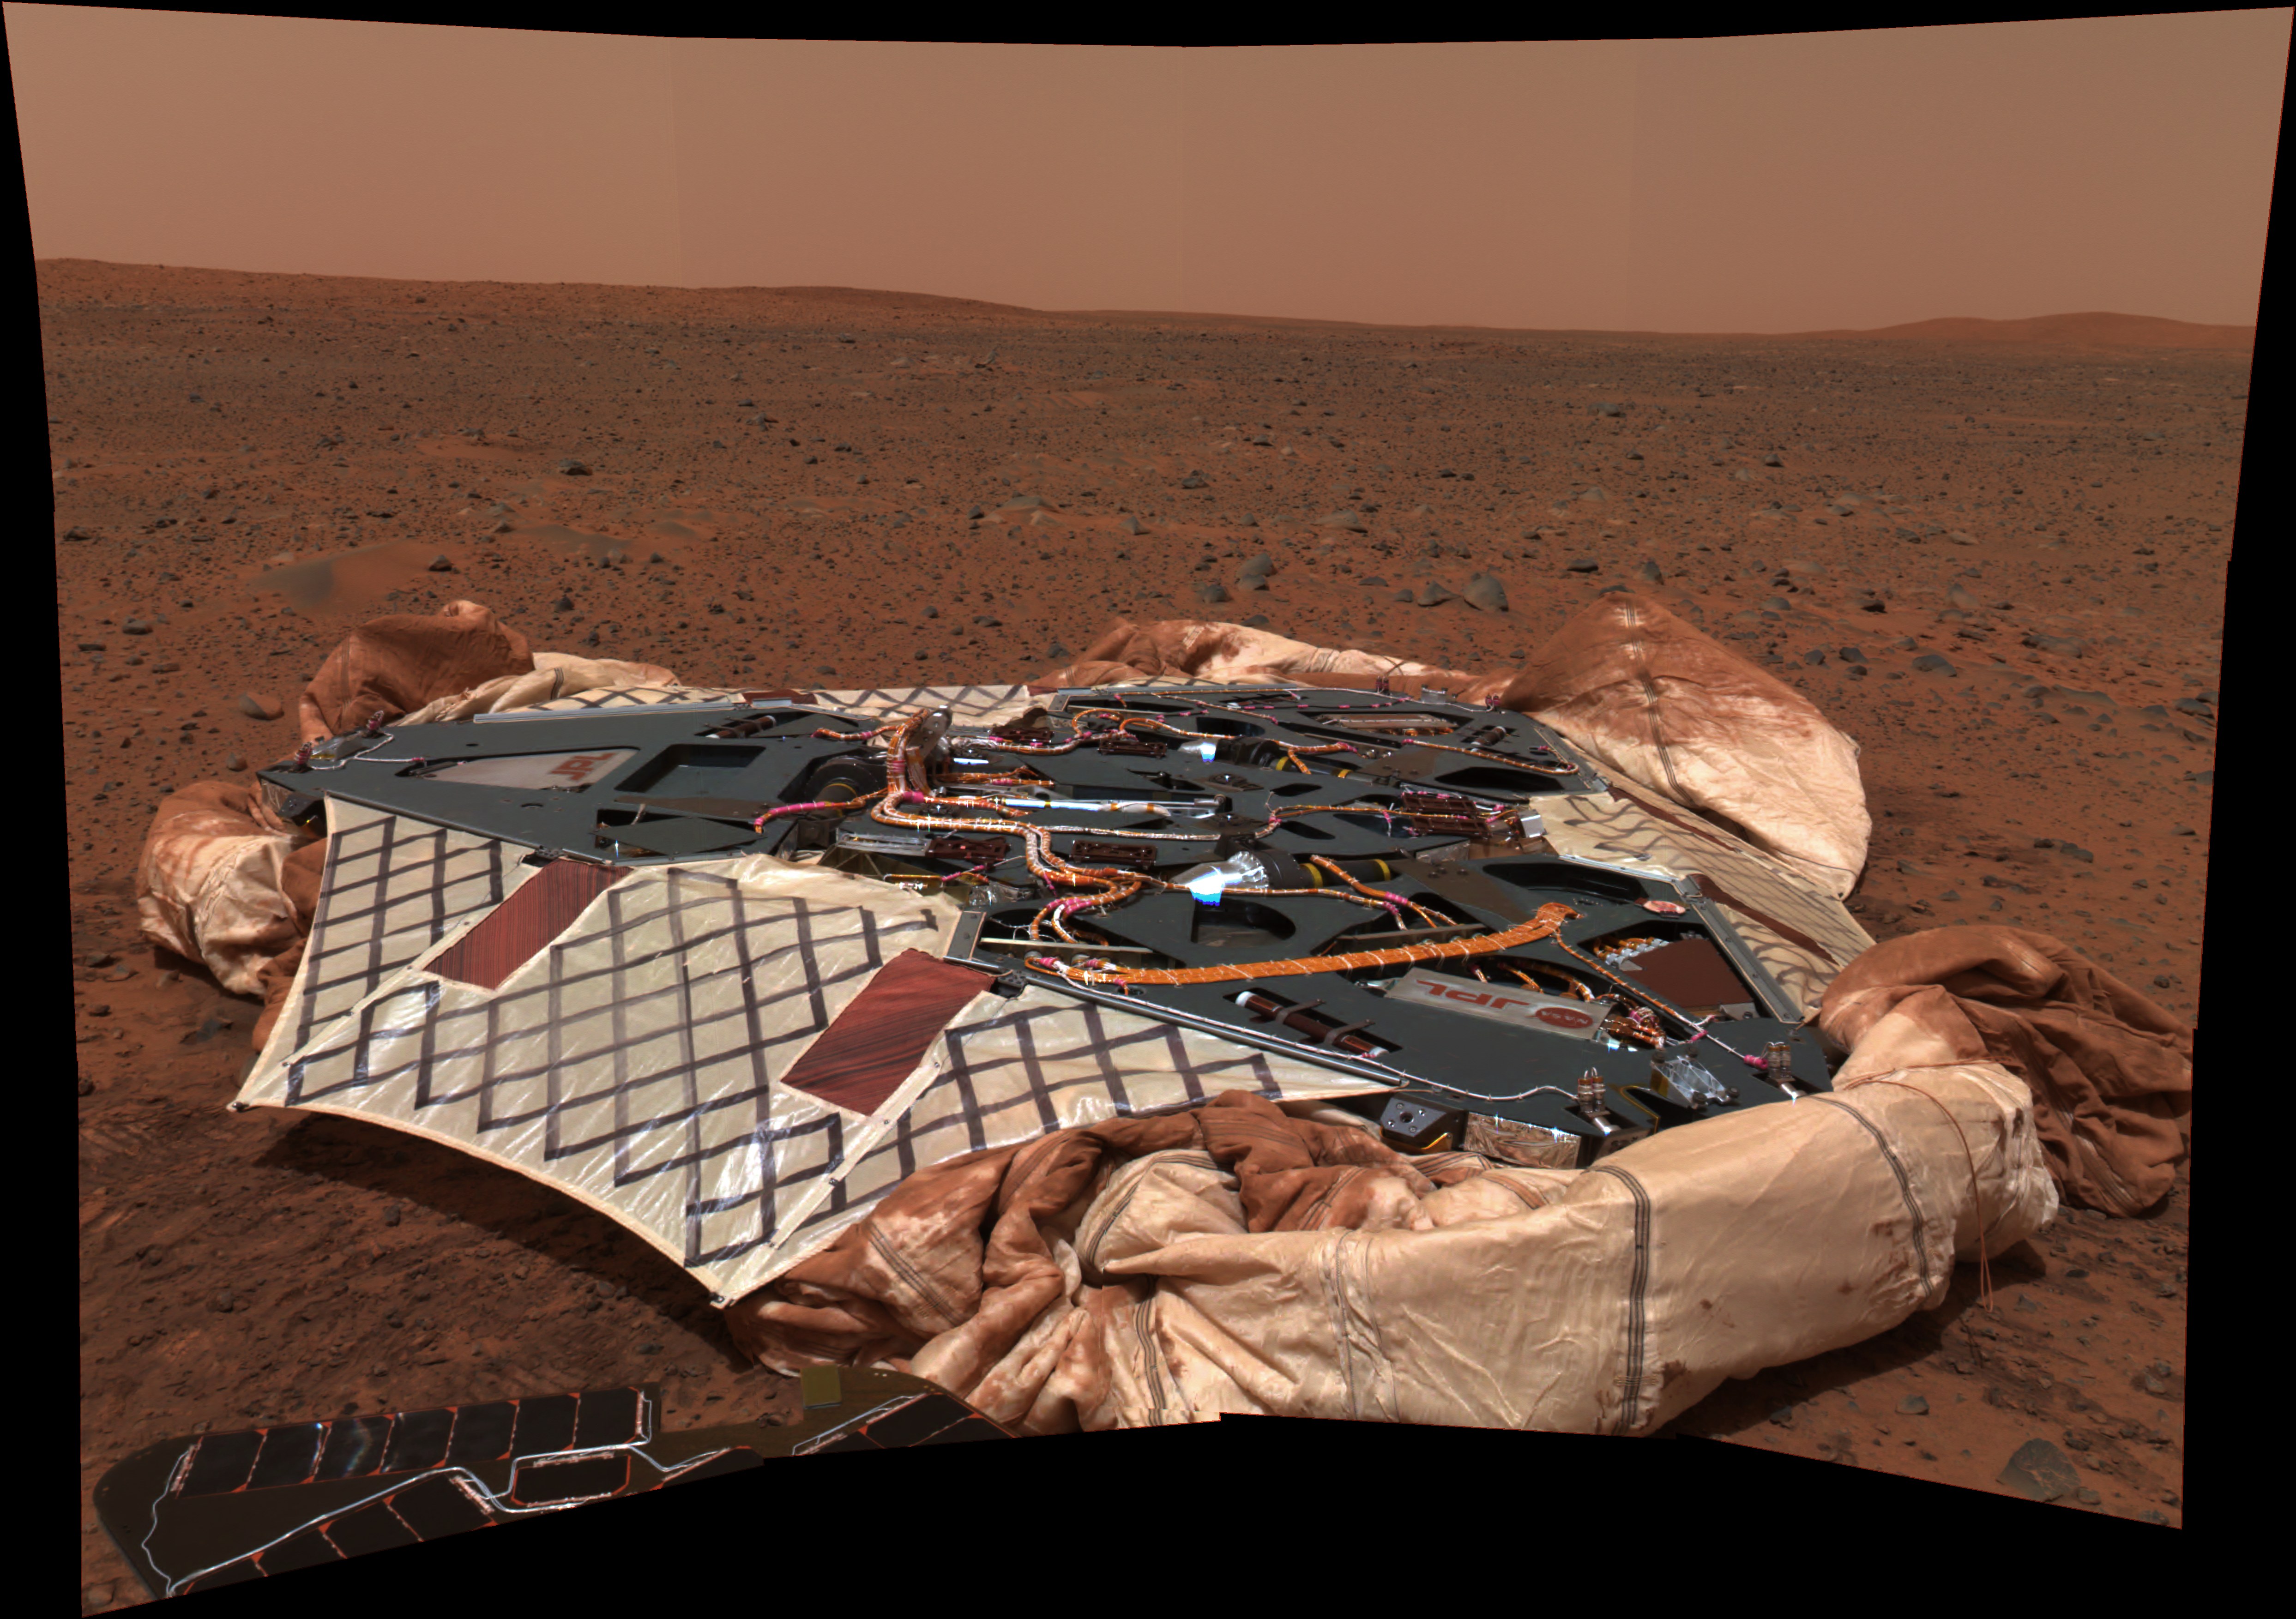

Empty Nest

This image mosaic taken by the panoramic camera onboard the Mars Exploration Rover Spirit shows the rover’s landing site, the Columbia Memorial Station, at Gusev Crater, Mars. This spectacular view may encapsulate Spirit’s entire journey, from lander to its possible final destination toward the east hills. On its way, the rover will travel 250 meters (820 feet) northeast to a large crater approximately 200 meters (660 feet) across, the ridge of which can be seen to the left of this image. To the right are the east hills, about 3 kilometers (2 miles) away from the lander. The picture was taken on the 16th martian day, or sol, of the mission (Jan. 18/19, 2004). A portion of Spirit’s solar panels appear in the foreground. Data from the panoramic camera’s green, blue and infrared filters were combined to create this approximate true color image.

Credit: NASA/JPL/Cornell